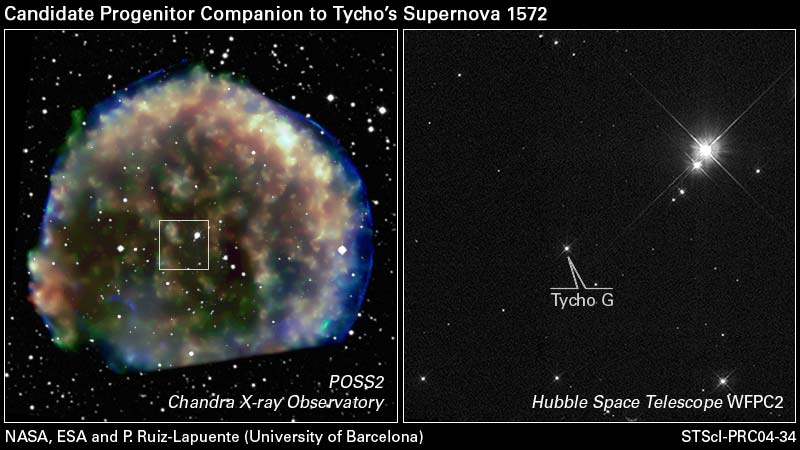

Hubble Views Suspected Stellar Survivor from 1572 A.D. Supernova Explosion

These images show the location of a suspected runaway companion star to a titanic supernova explosion witnessed in the year 1572 by the great Danish astronomer Tycho Brahe and other astronomers of that era. This discovery provides the first direct evidence supporting the long-held belief that Type Ia supernovae come from binary star systems containing a normal star and a burned-out white dwarf star. When the dwarf ultimately explodes by being overfueled by the companion star, the companion is slung away from the demised star. The Hubble Space Telescope played a key role by precisely measuring the surviving star's motion against the sky background.

[Right Image]

A Hubble Space Telescope Wide Field Planetary Camera-2 image of a small section of sky containing the candidate star. The star is like our Sun except several billion years older. It is moving through space at three times the speed of the other stars in its neighborhood. Hubble's sharp view allowed for a measurement of the star's motion, based on images taken in 1999 and 2003.

[Left Image]

The Hubble view is superimposed on this wide-field view of the region enveloped by the expanding bubble of the supernova explosion; the bubble and candidate star are at approximately the same distance, 10,000 light-years. The star is noticeably offset from the geometric center of the bubble. The colors in the Chandra X-ray image of the hot bubble show different X-ray energies, with red, green, and blue representing low, medium, and high energies, respectively. (The image is cut off at the bottom because the southernmost region of the remnant fell outside the field of view of the Chandra camera.)

The results of this research, led by Pilar Ruiz-Lapuente of the University of Barcelona, are being published in the Oct. 28 British science journal Nature. The co-authors are Fernando Comeron (European Southern Observatory), Javier Mendez (University of Barcelona and Isaac Newton Group), Ramon Canal (University of Barcelona), Stephen Smartt (Institute of Astronomy, Cambridge), Alex Filippenko (University of California, Berkeley), Robert Kurucz (Harvard-Smithsonian Center for Astrophysics), Ryan Chornock and Ryan Foley (University of California, Berkeley), Vallery Stanishev (Stockholm University), and Rodrigo Ibata (Observatory of Strasbourg).

Credit: NASA, ESA, CXO and P. Ruiz-Lapuente (University of Barcelona)